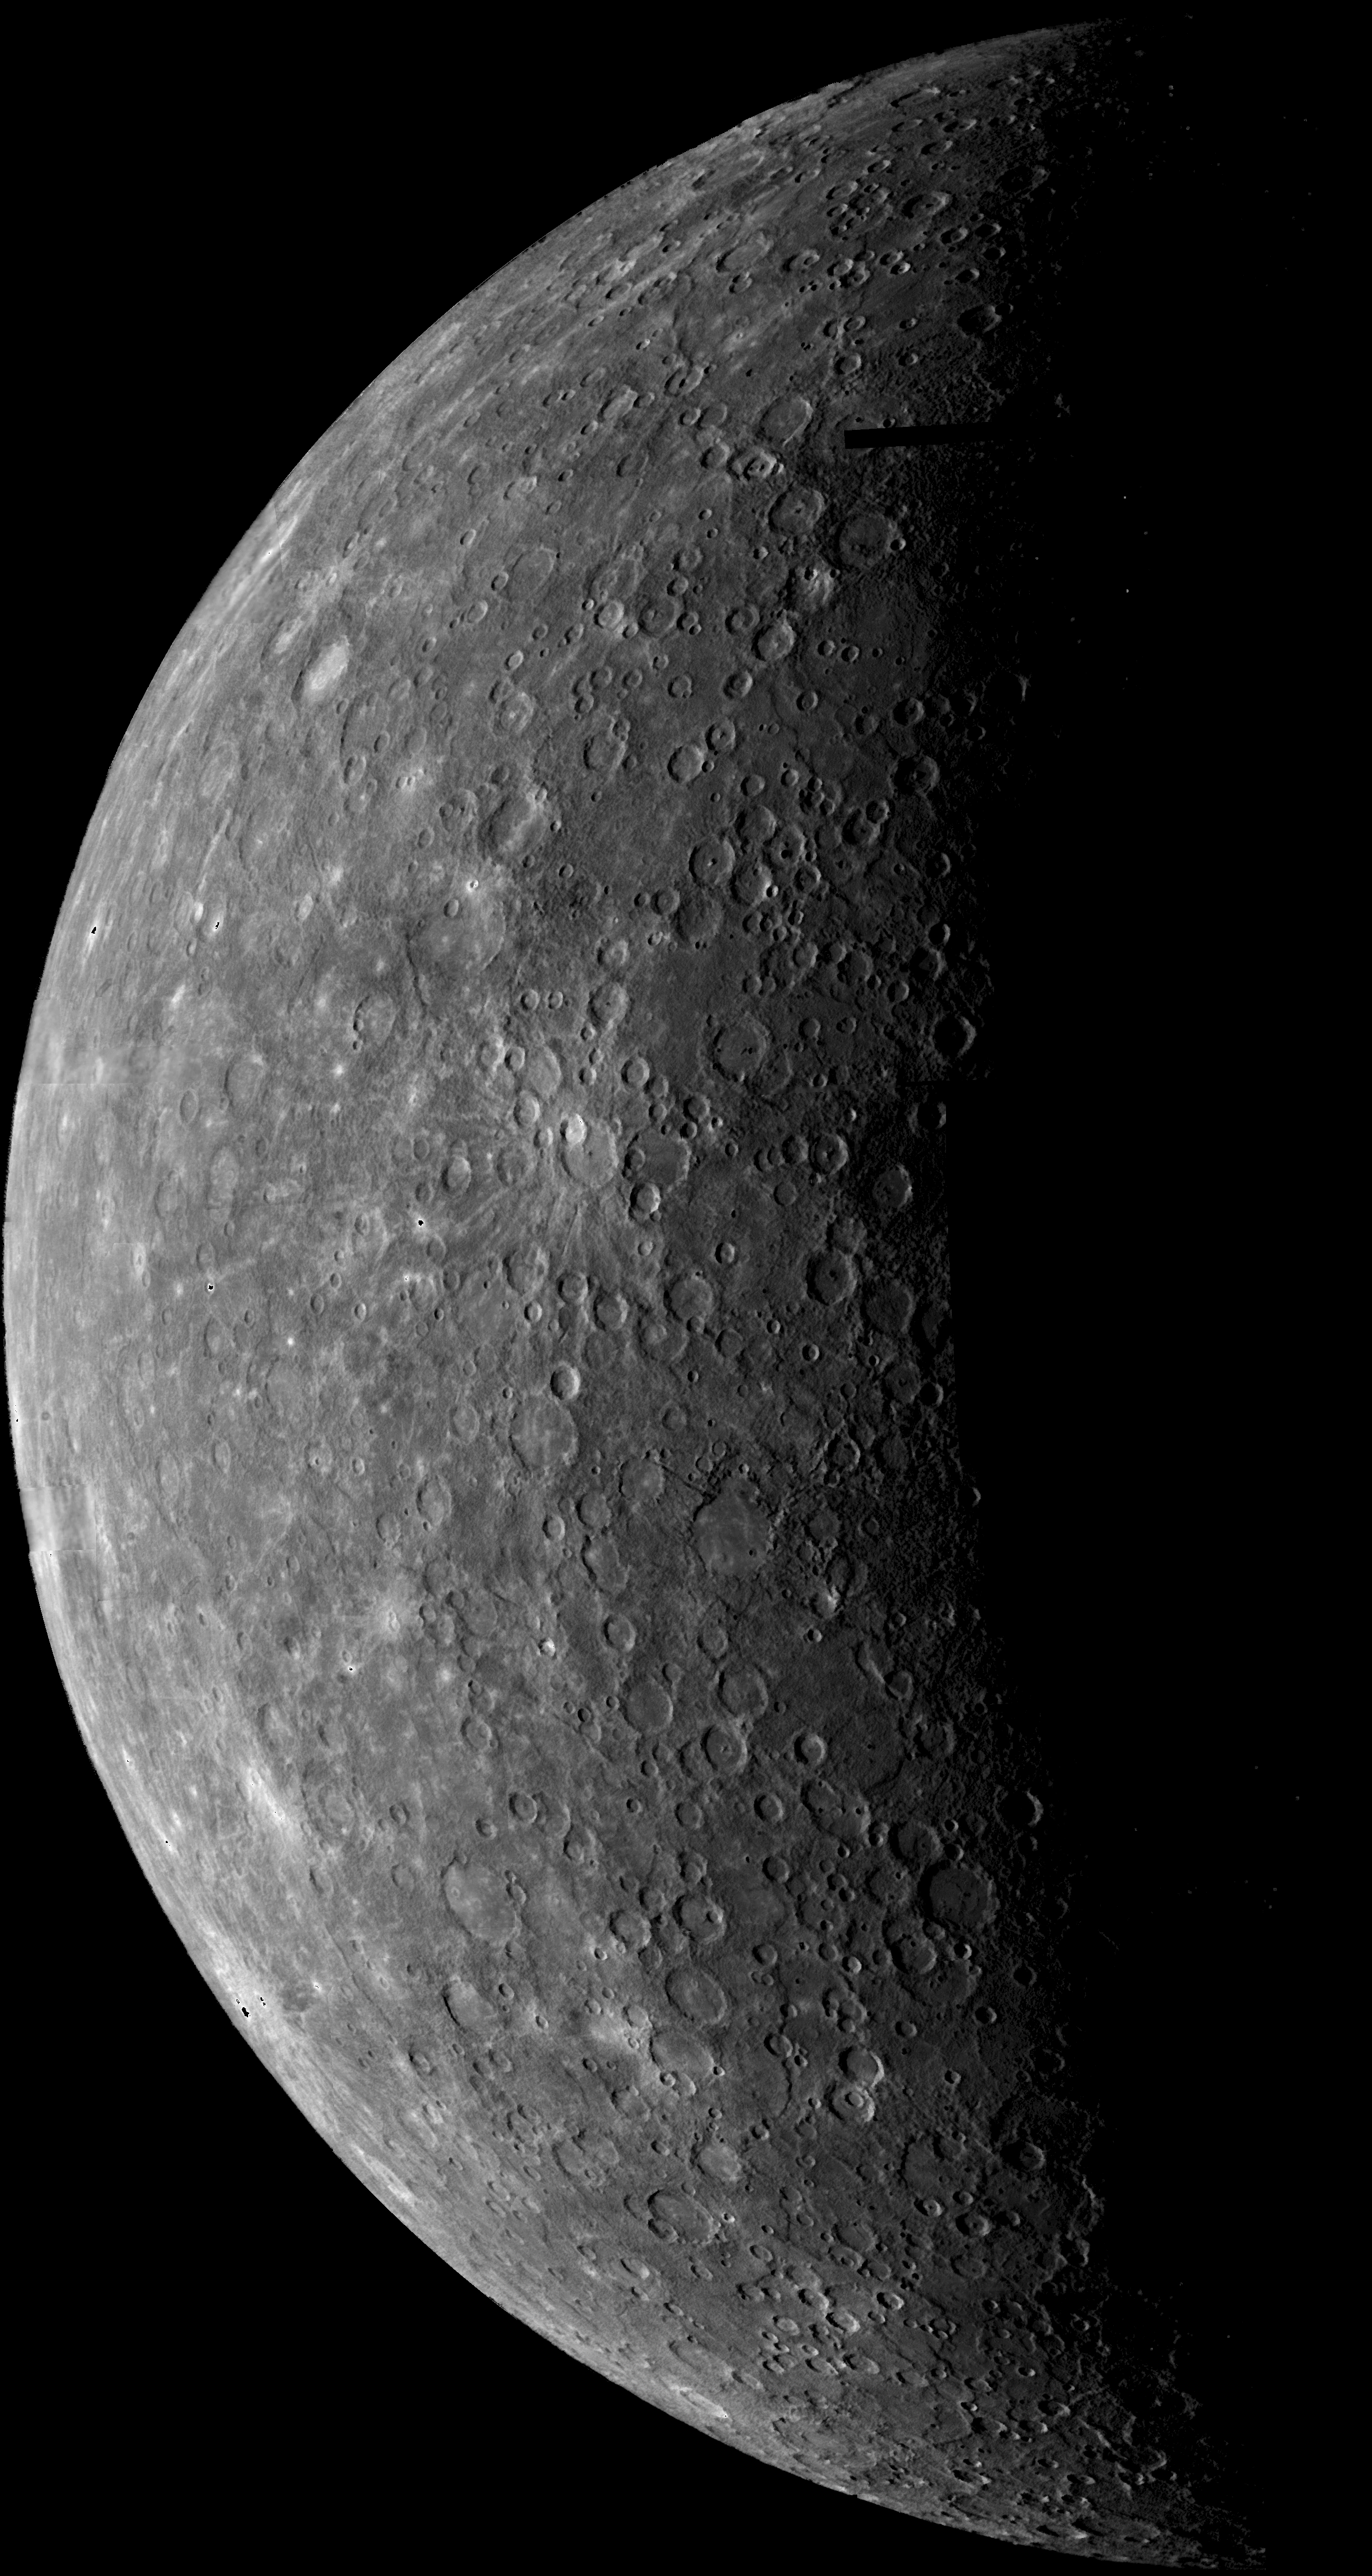

Planet Mercury

Mariner 10’s first image of Mercury acquired on March 24, 1974. During its flight, Mariner 10’s trajectory brought it behind the lighted hemisphere of Mercury, where this image was taken, in order to acquire important measurements with other instruments.

This picture was acquired from a distance of 3,340,000 miles (5,380,000 km) from the surface of Mercury. The diameter of Mercury (3,031 miles; 4,878 km) is about 1/3 that of Earth.

Images of Mercury were acquired in two steps, an inbound leg (images acquired before passing into Mercury’s shadow) and an outbound leg (after exiting from Mercury’s shadow). More than 2300 useful images of Mercury were taken, both moderate resolution (3-20 km/pixel) color and high resolution (better than 1 km/pixel) black and white coverage.

Credit: NASA/JPL/USGS